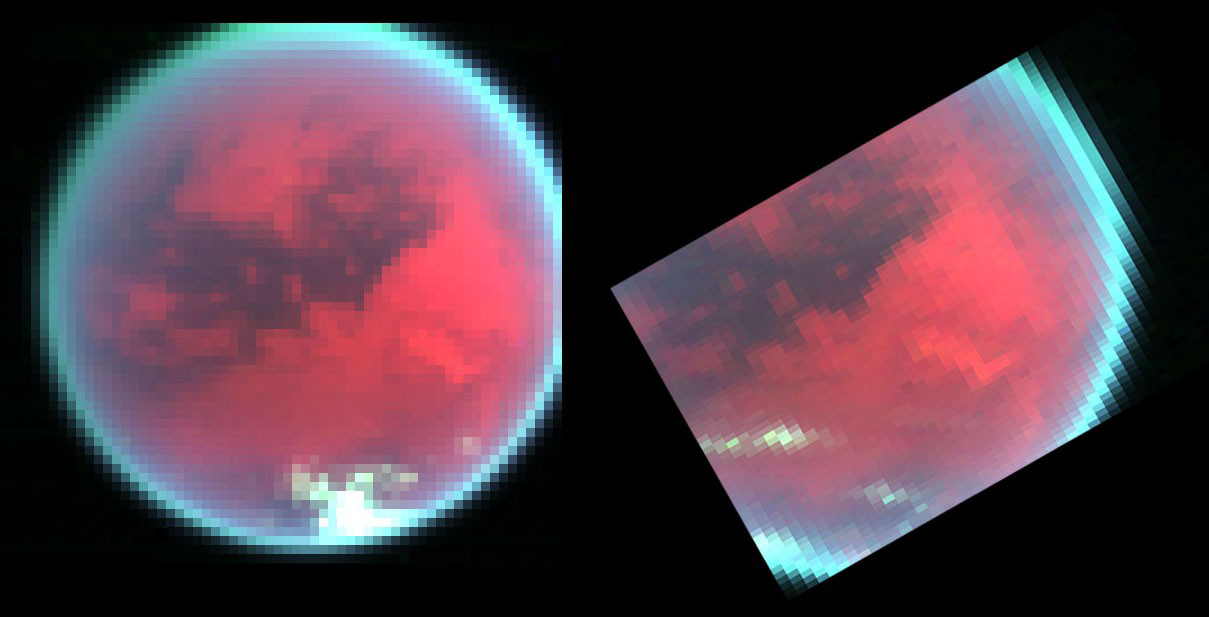

Spying Titan’s Weather

Evidence of changing weather patterns in the skies over Titan’s southern region are revealed in these false color images obtained by the Cassini spacecraft’s visual infrared mapping spectrometer over two recent flybys of this largest of Saturn’s satellites. In the first image (left), obtained on the Oct, 26, 2004 Titan flyby, from a distance of some 200,000 kilometers (124,300 miles), Titan’s skies are cloud-free, except for a patch of clouds observed over the south pole near the bottom of the image. In contrast, the image on the right shows a recent view of this same area of Titan obtained seven weeks later on the second close Titan flyby on Dec. 13, 2004, from a distance of 225,000 kilometers (139,800 miles). This image clearly shows that several extensive patches of clouds have formed over temperate latitudes. The appearance of these clouds reveals the existence of weather. Tracking these features is currently underway by scientists, who hope to gain a better understanding of global circulation, regional weather patterns, and localized meteorology in Titan’s skies.

The colors red, green, and blue represent near-infrared images obtained at 2.01 micron, 2.83 micron and 2.13 micron, respectively. These colors explore the surface and atmosphere of Titan with varying effectiveness. The red color images the surface at a wavelength (2.01 micron) where the surface is relatively bright, making the surface appear reddish in these color images. The green color (2.83 micron) images the surface as well, but due to enhanced absorption of sunlight by the surface and lower atmosphere, the surface is relatively dark here compared to the red. The blue color (2.13 micron) is at a wavelength where sunlight cannot reach the surface at all due to strong absorption by the atmospheric gas methane. In contrast to the reddish surface, bright clouds at a relatively high altitude (here, about 30 kilometers (19 miles) above the ground) residing above most of the atmospheric absorption appear whitish in these representations, as they reflect sunlight effectively in all three near-infrared colors.

The Cassini-Huygens mission is a cooperative project of NASA, the European Space Agency and the Italian Space Agency. The Jet Propulsion Laboratory, a division of the California Institute of Technology in Pasadena, manages the Cassini-Huygens mission for NASA’s Science Mission Directorate, Washington, D.C. The Cassini orbiter and its two onboard cameras were designed, developed and assembled at JPL. The visible and infrared mapping spectrometer team is based at the University of Arizona, Tucson.

Credit: NASA/JPL/University of Arizona